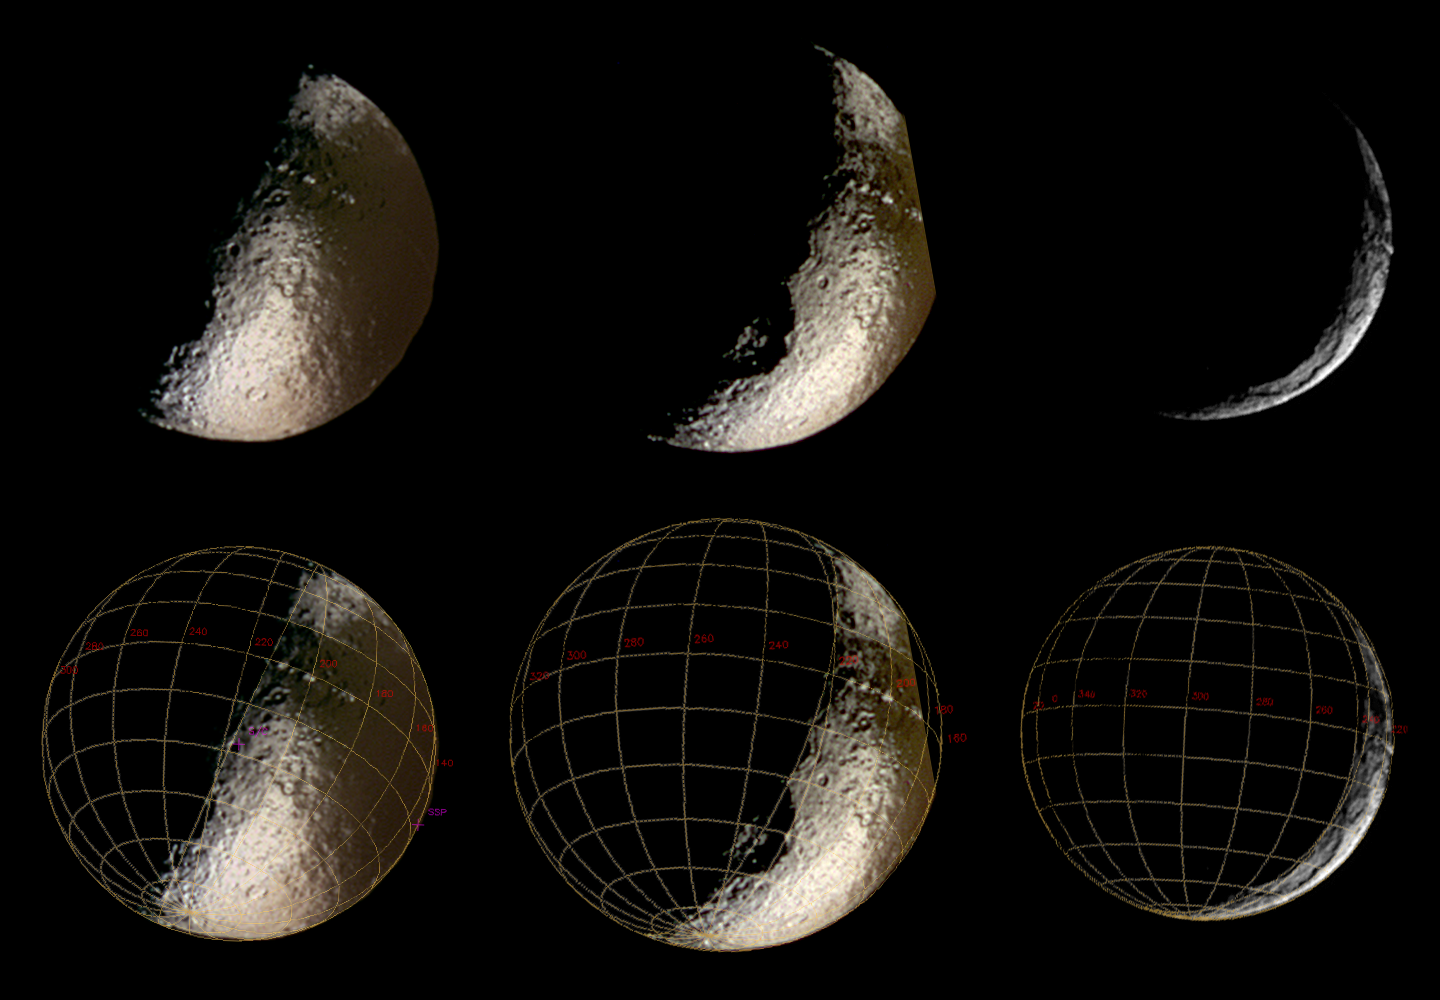

Waning Iapetus

These spectacular Cassini images of Saturn’s moon Iapetus show an enticing world of contrasts.

These are the sharpest views of Iapetus from Cassini so far, and they represent better resolution than the best images of this moon achieved by NASA’s Voyager spacecraft. Images obtained using ultraviolet (centered at 338 nanometers), green (568 nanometers) and infrared (930 nanometers) filters were combined to produce the enhanced color views at left and center; the image at the right was obtained in visible white light. The images on the bottom row are identical to those on top, with the addition of an overlying coordinate grid.

These views show parts of the moon’s anti-Saturn side–the side that faces away from the ringed planet–which will not be imaged again by Cassini until Sept., 2007. In the central view, part of the moon’s eastern edge was not imaged and appears to be cut off.

With a diameter of 1,436 kilometers (892 miles), Iapetus is Saturn’s third largest moon. It is famous for the dramatic contrasts in brightness on its surface–the leading hemisphere is as dark as a freshly-tarred street, and the trailing hemisphere and poles almost as bright as snow.

Many impact craters can be seen in the bright terrain and in the transition zone between bright and dark, and for the first time in parts of the dark terrain. Also visible is a line of mountains that appear as a string of bright dots in the two color images at left, and on the eastern limb in the image at right. These mountains were originally detected in Voyager images, and might compete in height with the tallest mountains on Earth, Jupiter’s moon Io and possibly even Mars. Further observations will be required to precisely determine their heights. Interestingly, the line of peaks is aligned remarkably close to the equator of Iapetus.

The large circular feature rotating into view in the southern hemisphere is probably an impact structure with a diameter of more than 400 kilometers (250 miles), and was first seen in low-resolution Cassini images just two months earlier.

Theses images were taken with the Cassini spacecraft narrow angle camera between Oct, 15 and 20, 2004, at distances of 1.2, 1.1 and 1.3 million kilometers (746,000, 684,000 and 808,000 miles) from Iapetus, respectively. The Sun-Iapetus-spacecraft, or phase, angle changes from 88 to 144 degrees across the three images. The image scale is approximately 7 kilometers (4.5 miles) per pixel.

The Cassini-Huygens mission is a cooperative project of NASA, the European Space Agency and the Italian Space Agency. The Jet Propulsion Laboratory, a division of the California Institute of Technology in Pasadena, manages the Cassini-Huygens mission for NASA’s Office of Space Science, Washington, D.C. The Cassini orbiter and its two onboard cameras, were designed, developed and assembled at JPL. The imaging team is based at the Space Science Institute, Boulder, Colo.

Credit: NASA/JPL/Space Science Institute